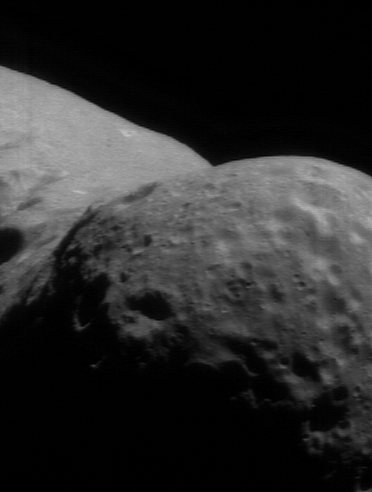

The Big Valley

NEAR Shoemaker’s imager took this picture on November 18, 2000, from a vantage point 194 kilometers (120 miles) above the southern part of Eros’ western hemisphere. The curvature of this part of Eros makes the asteroid look like a bent peanut. The scene is 6.8 kilometers (4.2 miles) across; the depth of field between the foreground (at right) and the horizon (at left) is nearly 30 kilometers (about 18 miles). While the imager was snapping this photo, the spacecraft’s laser altimeter was measuring topography.

Built and managed by The Johns Hopkins University Applied Physics Laboratory, Laurel, Maryland, NEAR was the first spacecraft launched in NASA’s Discovery Program of low-cost, small-scale planetary missions. See the NEAR web page at http://near.jhuapl.edu/ for more details.

Credit: NASA/JPL/JHUAPL